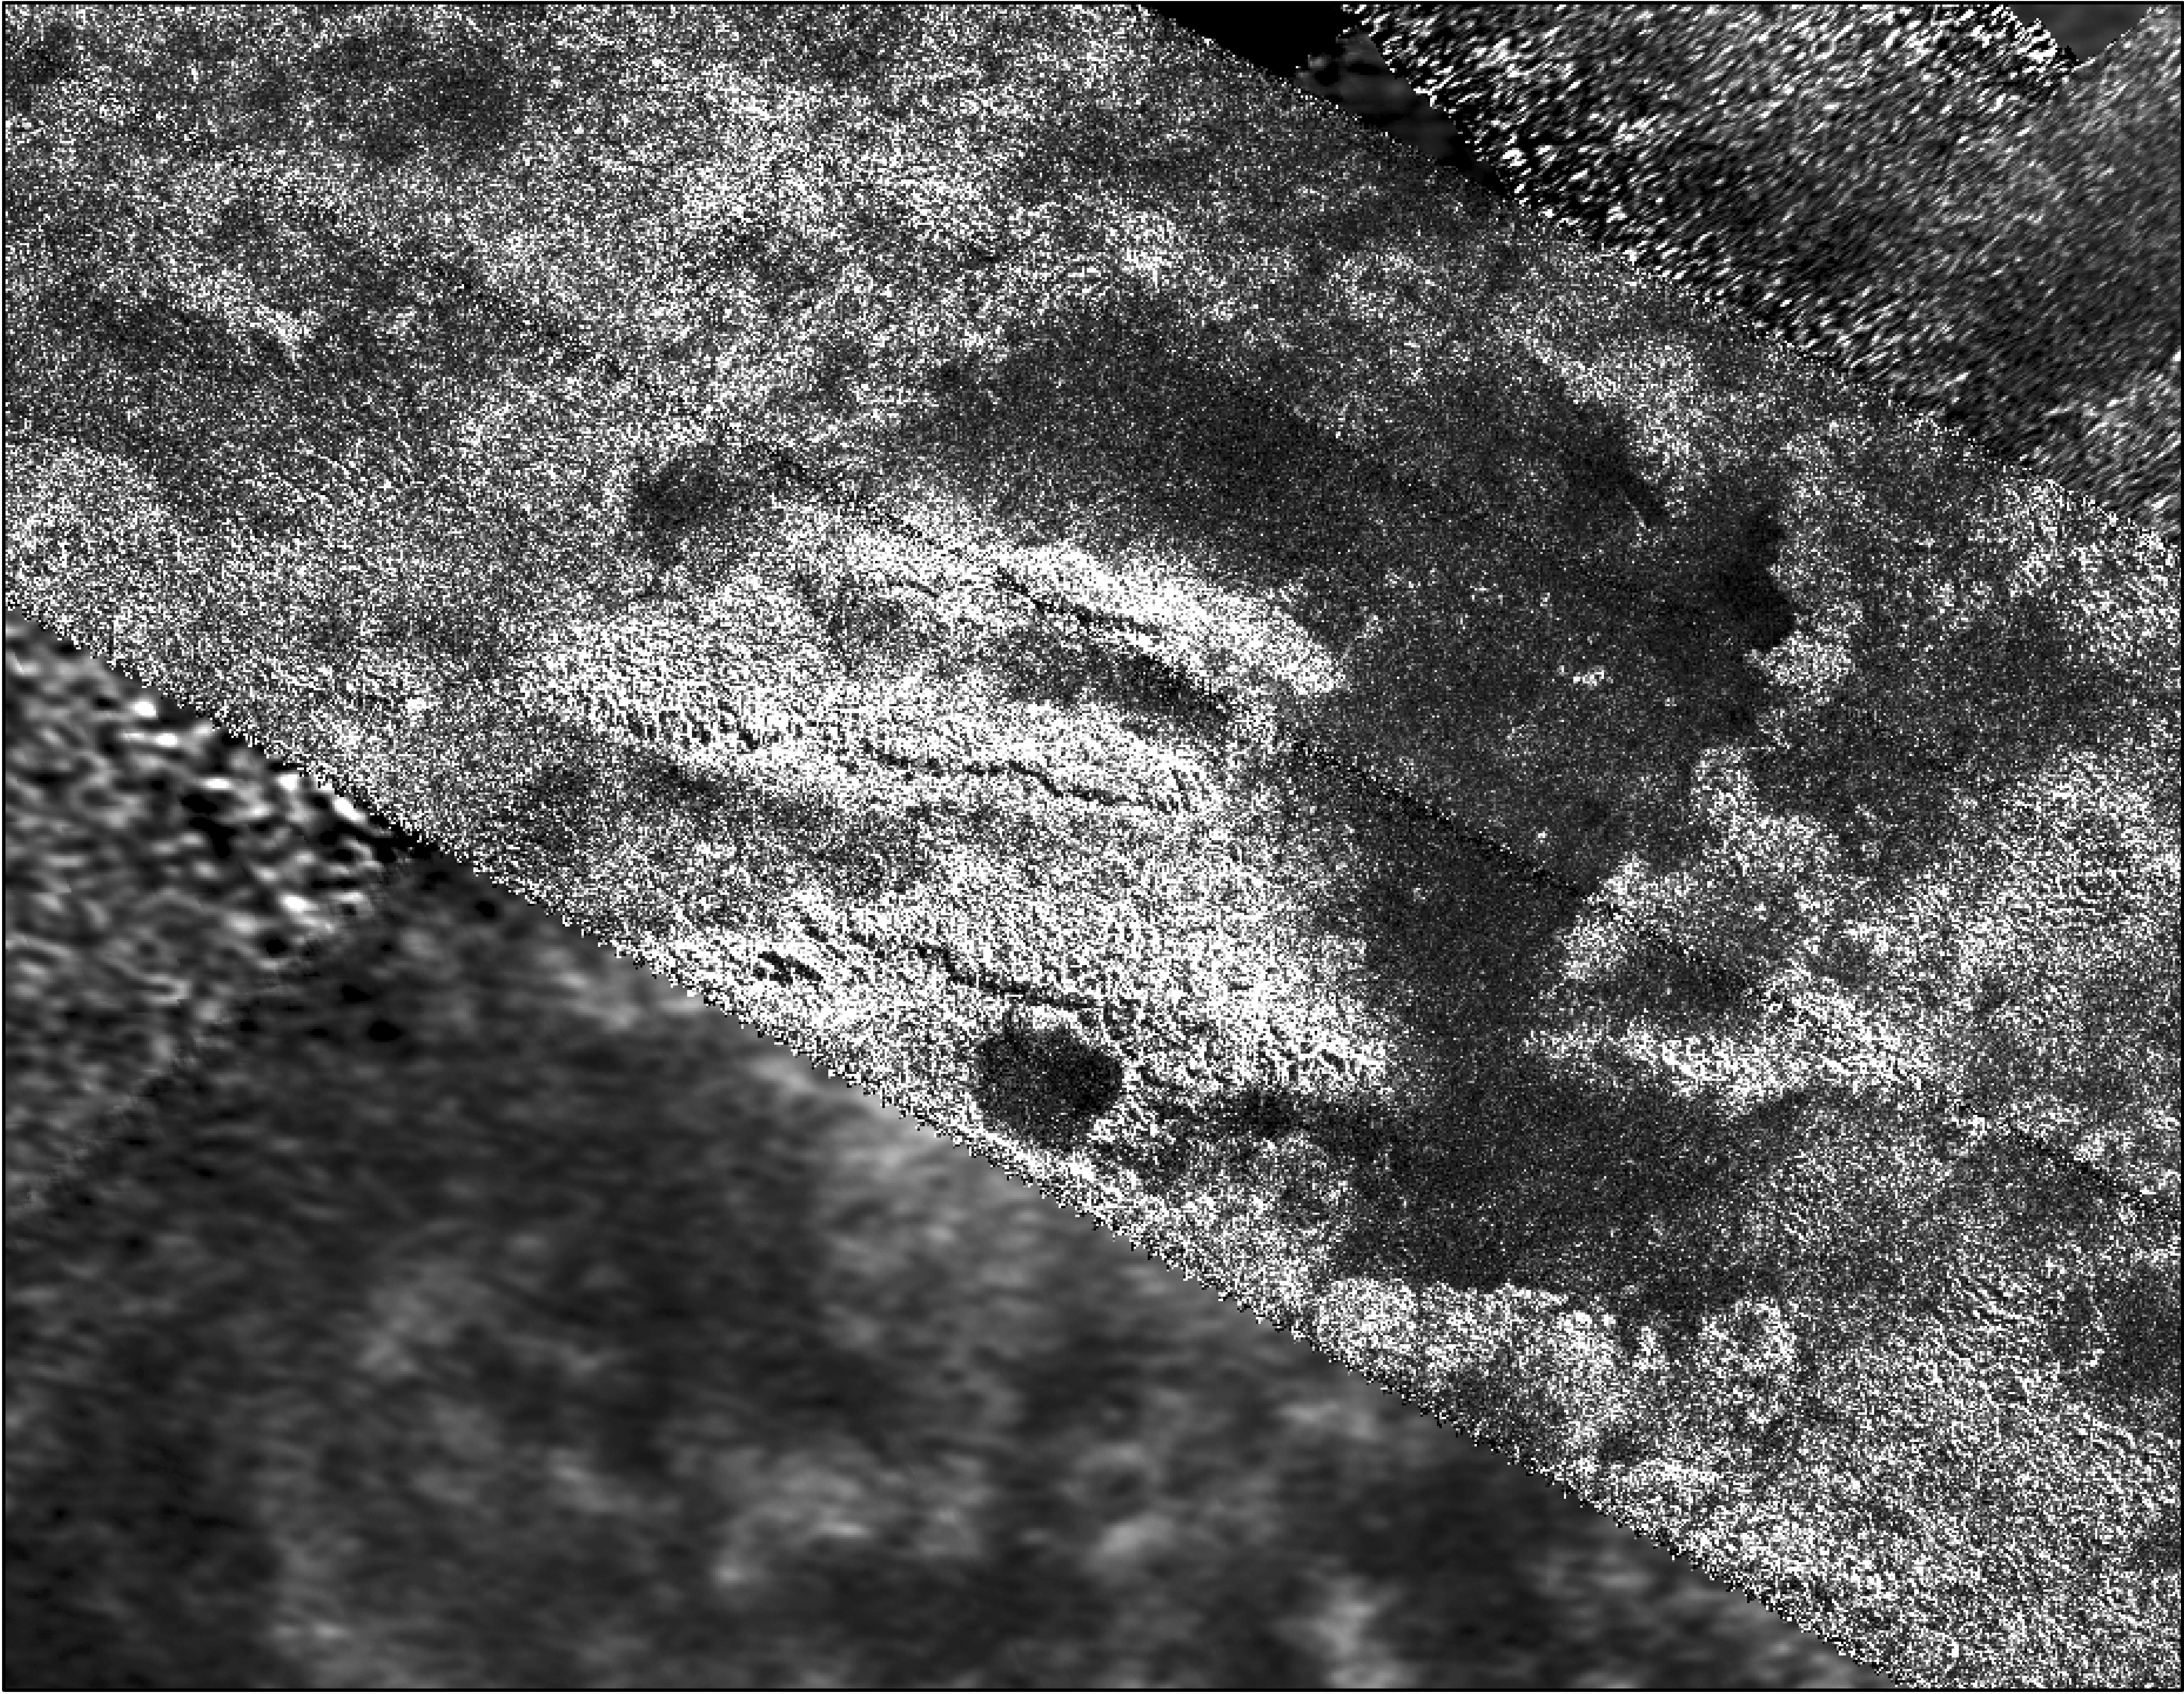

Mountains on the Northwest Border of Xanadu, Titan

Annotated Version

This mosaic, made from radar images obtained by NASA’s Cassini spacecraft, shows parallel mountain chains on Saturn’s moon Titan. The mountains appear along the northwest border of a region known as Xanadu, two degrees south latitude and minus 127 degrees west longitude. The annotated version shows a grid for latitude and longitude.

The tallest features in this image, which were mapped by the radar instrument, are about 1,900 meters taller than the surrounding plains. Scientists believe the structures rose up because the lithosphere, the outermost layer of the surface, folded up during deformation of the outer water ice shell.

Cassini’s radar instrument obtained the images on Feb. 15, 2005 and May 12, 2008. In radar images, objects appear bright when they are tilted toward the spacecraft or have rough surfaces.

For other views of this terrain, see PIA10654 and PIA12988.

The Cassini-Huygens mission is a cooperative project of NASA, the European Space Agency and the Italian Space Agency. The Jet Propulsion Laboratory, a division of the California Institute of Technology in Pasadena, manages the mission for NASA’s Science Mission Directorate. The Cassini orbiter was designed, developed and assembled at JPL. The radar instrument was built by JPL and the Italian Space Agency, working with team members from the United States and several European countries.

Credit: NASA/JPL-Caltech/ASI